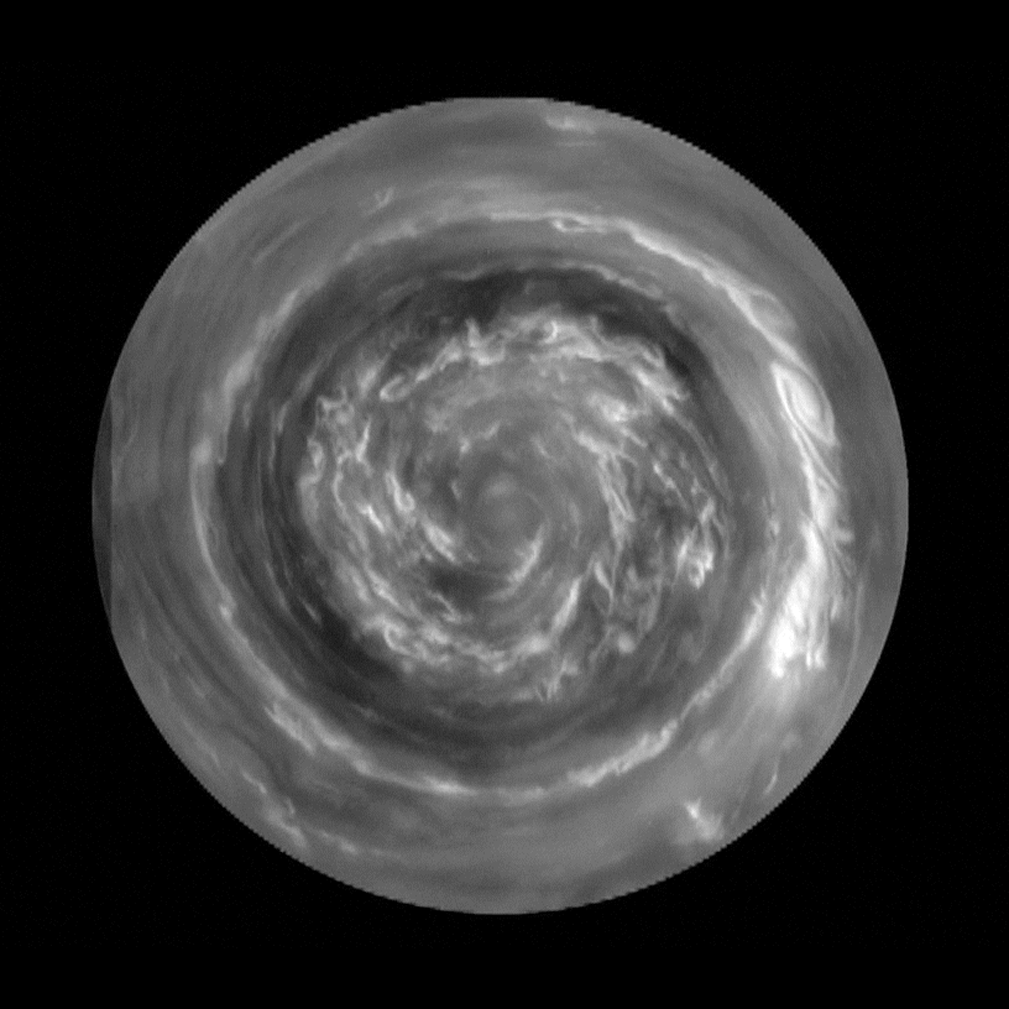

Saturn Hurricane Movie

This movie, made from images obtained by NASA’s Cassini spacecraft, shows the clouds of a hurricane-like storm, which circulate around the north pole of Saturn out to 88.5 degrees north latitude. The latitude of the bright ring of clouds is 89.0 degrees, which is about 587 miles (945 kilometers) from the pole. The eye of the storm is about 50 times larger than the average hurricane eye on Earth.

Winds are measured by following small clouds over a five-hour period. The winds at the inner ring are moving the fastest, at speeds of about 340 mph (150 meters per second) relative to the nominal rate for the planet established by NASA’s Voyager spacecraft in 1980. These winds are four times the speed of the Earth’s jet streams and more than four times the definition of a hurricane force wind on Earth. (Hurricane force winds blow at 74 mph, or 119 kilometers per hour.)

The clouds at the very center are spinning rapidly — almost twice as fast as the planet itself, with a period just over six hours. The direction of rotation is counterclockwise, like a northern hemisphere hurricane on Earth, except there is no ocean underneath. A similar feature exists at Saturn’s southern pole, and it spins in the same direction as that of a southern hemisphere hurricane on Earth. However, the hurricanes on Earth begin in the tropics and drift around. The polar hurricanes on Saturn are locked to their poles.

The bright clouds form a tightly wrapped spiral that traces a path toward the center as one follows it in a counterclockwise direction. This spiral could be a wave or actual particle motion toward the center from a disturbance further out. Or it could be the remnants of a compact cloud that got sheared apart by the higher angular velocity closer to the center. Choosing among these possibilities is the subject of ongoing research. Other ongoing research involves inferring cloud heights, both from the changing shadows as the sun moves relative to the features, and from the appearance of the clouds in other wavelengths, not shown in this set of black and white images.

This set of images is among the first sunlit views of Saturn’s north pole captured by Cassini’s imaging cameras. When the spacecraft arrived in the Saturnian system in 2004, it was northern winter and the north pole was in darkness.

The movie was constructed from seven images taken over five hours by Cassini’s imaging science subsystem when the spacecraft was about 45 degrees above the horizon. Imaging team scientists re-projected the images to show a view from directly over the pole, keeping up with the rotation of the planet to make the clouds at 89.3 degrees latitude appear stationary. The winds at other latitudes produce the motion seen on the screen. They determined the rotation rate at each latitude, and interpolated in time to make a 200-step movie that flows smoothly as the clouds swirl around the center. To show the features at the center, the movie displays the motion relative to the clouds at 89.3 degrees latitude.

A higher-resolution movie shows 1,680 steps that flow smoothly at 60 frames per second. This version includes asmall circle going around the outside that gives the position of the sun during the five-hour observation period.

The Cassini-Huygens mission is a cooperative project of NASA, the European Space Agency and the Italian Space Agency. NASA’s Jet Propulsion Laboratory, a division of the California Institute of Technology in Pasadena, manages the mission for NASA’s Science Mission Directorate, Washington, D.C. The Cassini orbiter and its two onboard cameras were designed, developed and assembled at JPL. The imaging operations center is based at the Space Science Institute in Boulder, Colo.

Credit: NASA/JPL-Caltech/SSI/Hampton